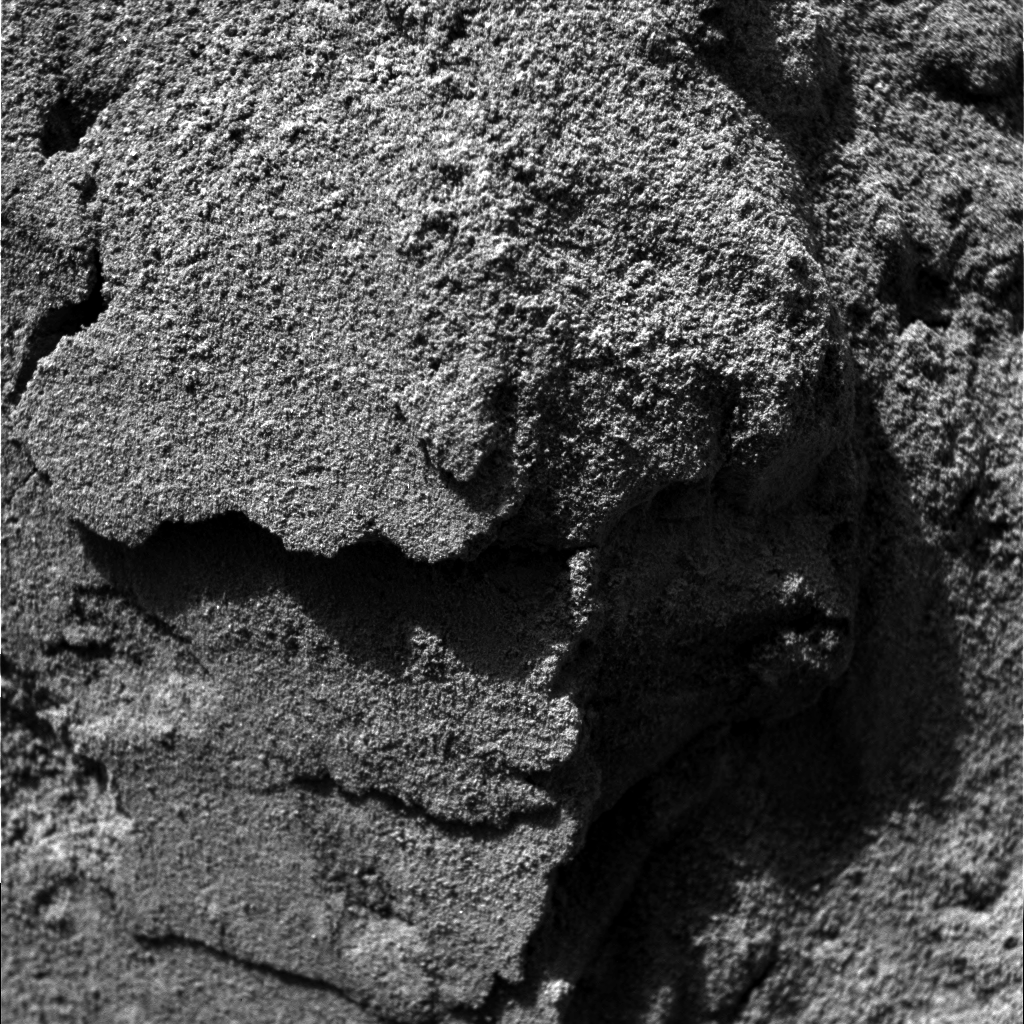

Wiggling Its Way to Discovery

This image shows the Mars Exploration Rover Spirit’s view from its new location inside the shallow depression dubbed “Laguna Hollow.” To get a better look at the soil making up the hollow, Spirit drove forward a bit, wiggled its wheels, then turned and backed up. The result – a scrape on the floor and a clod of dirt stuck on one of Spirit’s wheels – told scientists that the soil is sticky and reminiscent of that observed at the airbag drag mark nicknamed “Magic Carpet.” Spirit will further investigate this disturbed patch of soil with its robotic arm beginning today (Feb. 19, 2004). It will also dig a trench at “Laguna Hollow” with one of its wheels. This fish-eye image was taken by the rover’s hazard-avoidance camera.

Credit: NASA/JPL